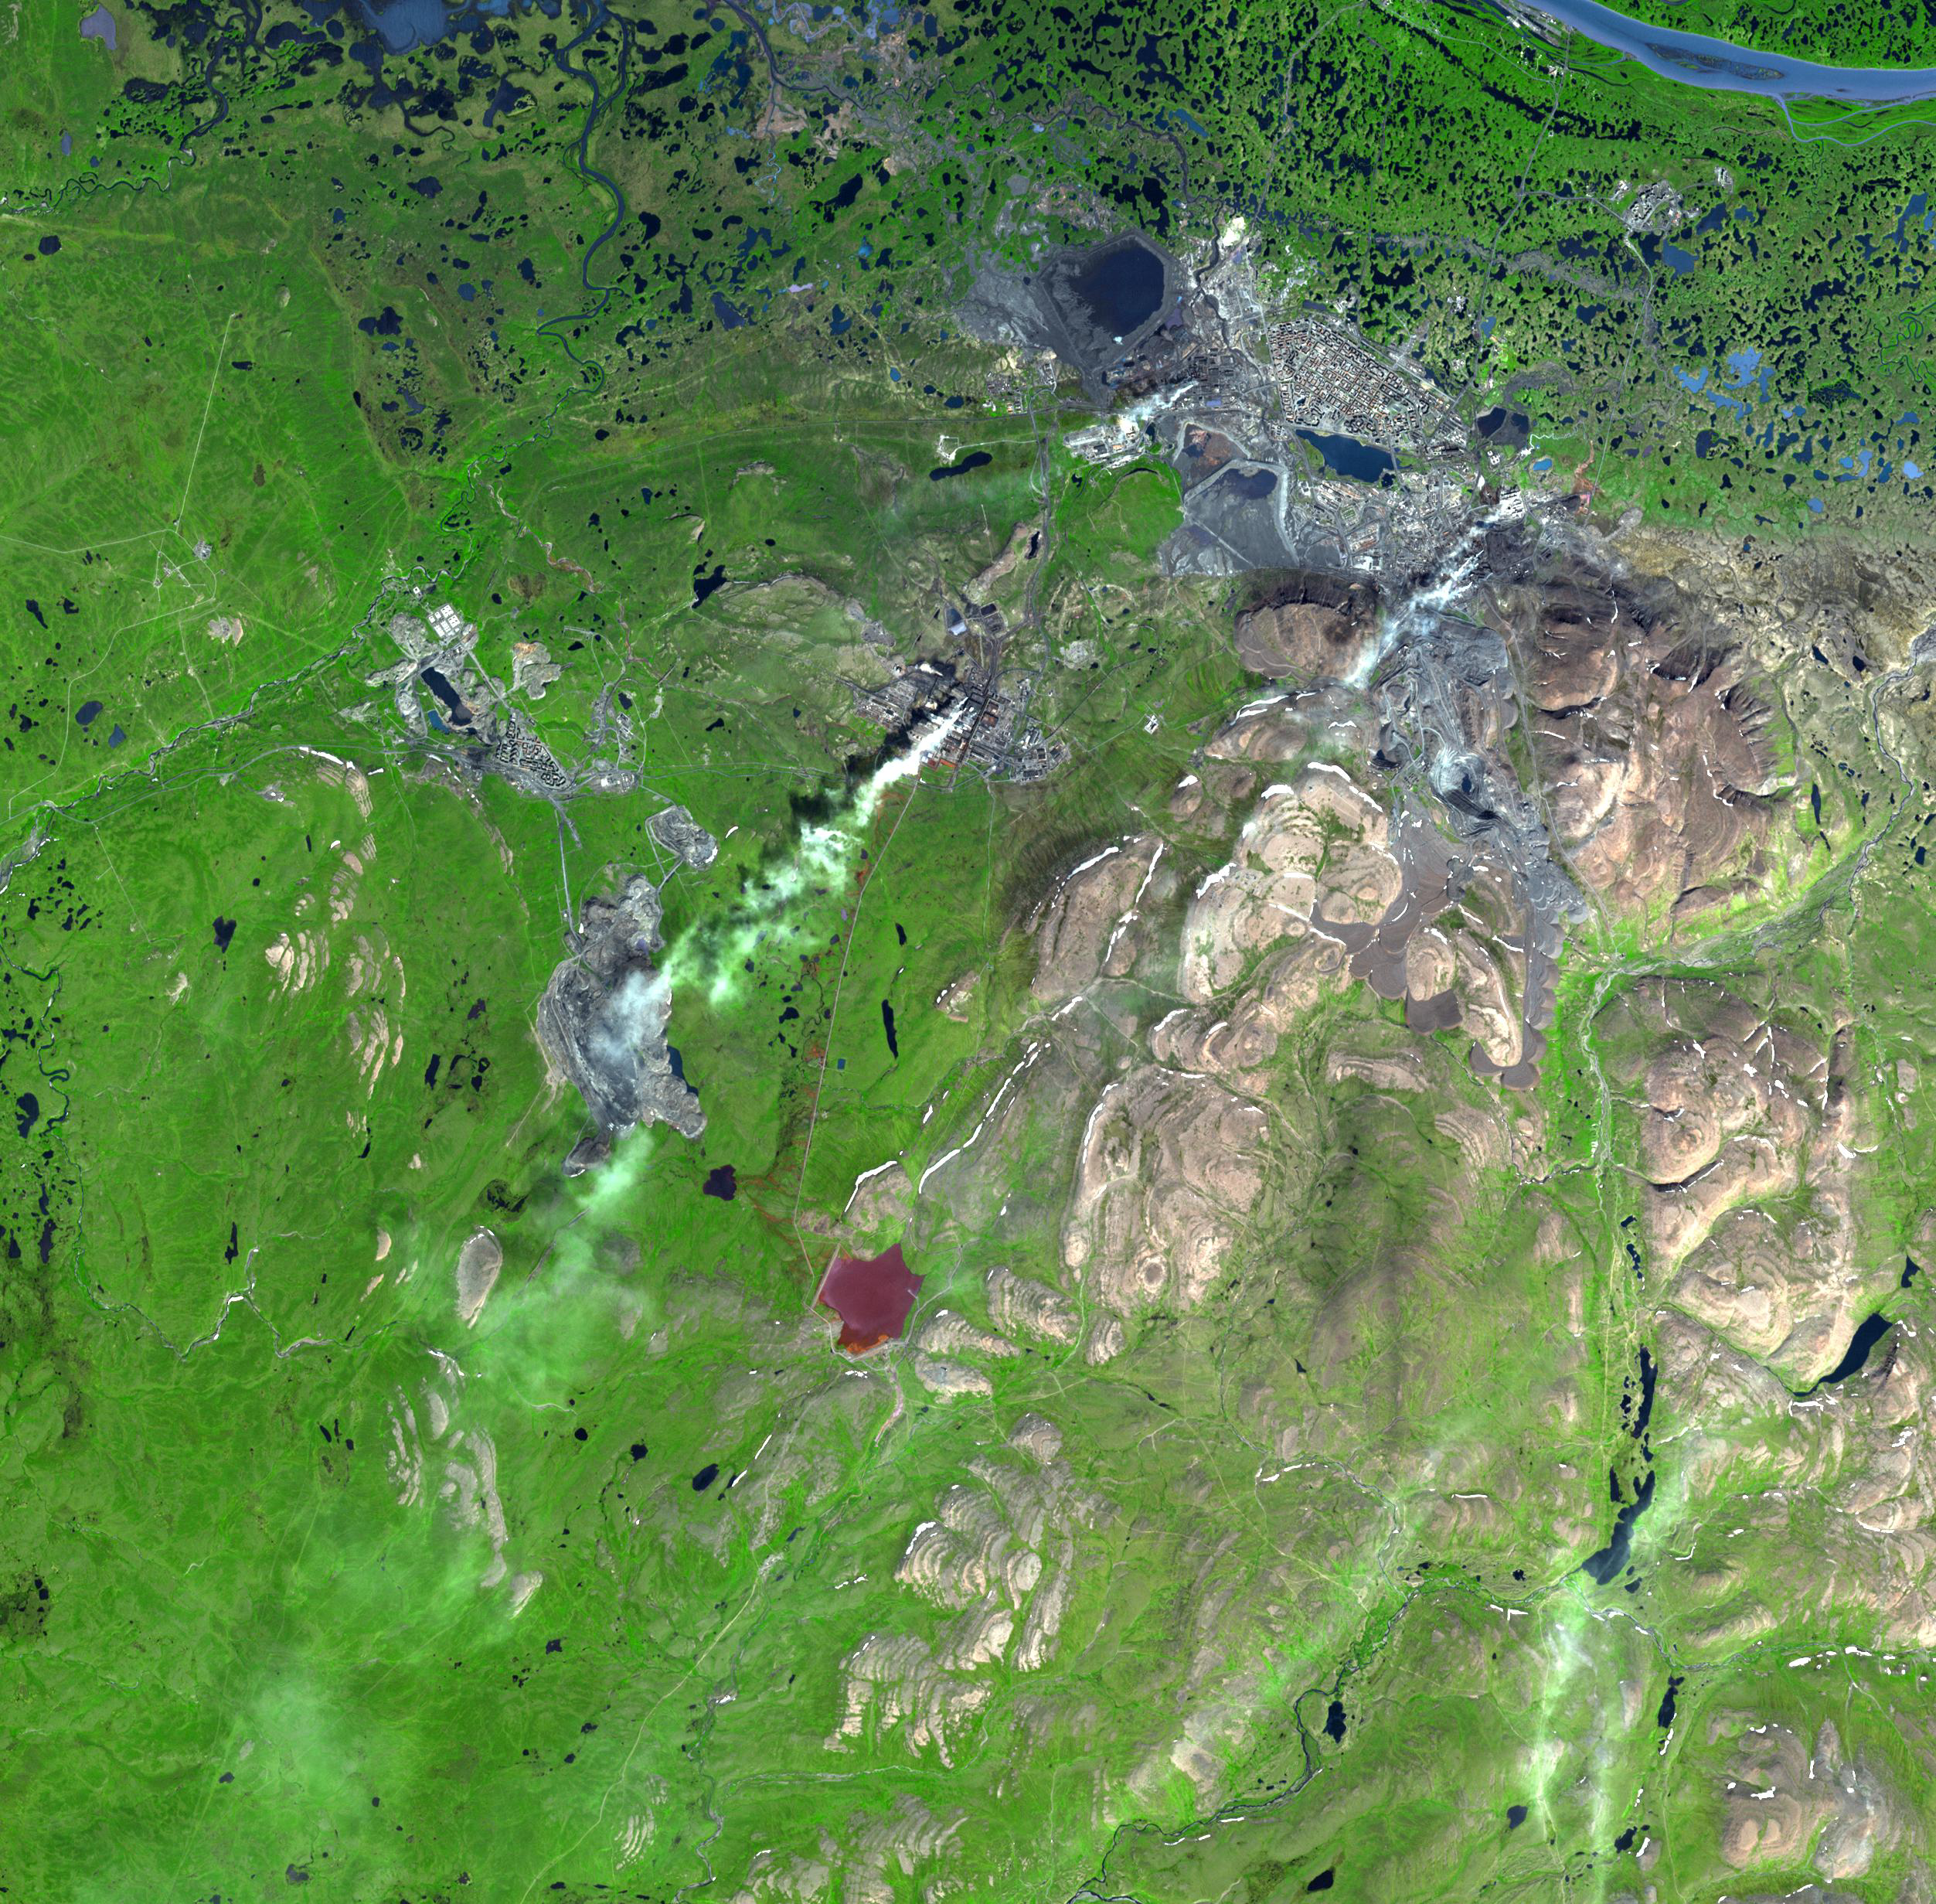

Norilsk, Siberia

Norilsk is a major city in Krasnoyarsk Krai, Russia, and the northernmost city in Siberia. The city was founded in the 1930s as a settlement for the Norilsk mining-metallurgic complex, sitting near the largest nickel-copper-palladium deposits on Earth. Mining and smelting of nickel, copper, cobalt, platinum, palladium are the major industries. The nickel ore is smelted on site at Norilsk. The smelting is directly responsible for severe pollution, generally acid rain and smog. By some estimates, 1 percent of the entire global emissions of sulfur dioxide comes from this one city. Heavy metal pollution near Norilsk is so severe that it is now economically feasible to mine the soil, which has been polluted so severely that it has economic grades of platinum and palladium.

The image was acquired July 21, 2000, covers an area of 36.9 x 37.6 km, and is located at 69.3 degrees north latitude, 88.2 degrees east longitude.

The U.S. science team is located at NASA’s Jet Propulsion Laboratory, Pasadena, Calif. The Terra mission is part of NASA’s Science Mission Directorate.

Credit: NASA/GSFC/METI/ERSDAC/JAROS, and U.S./Japan ASTER Science Team